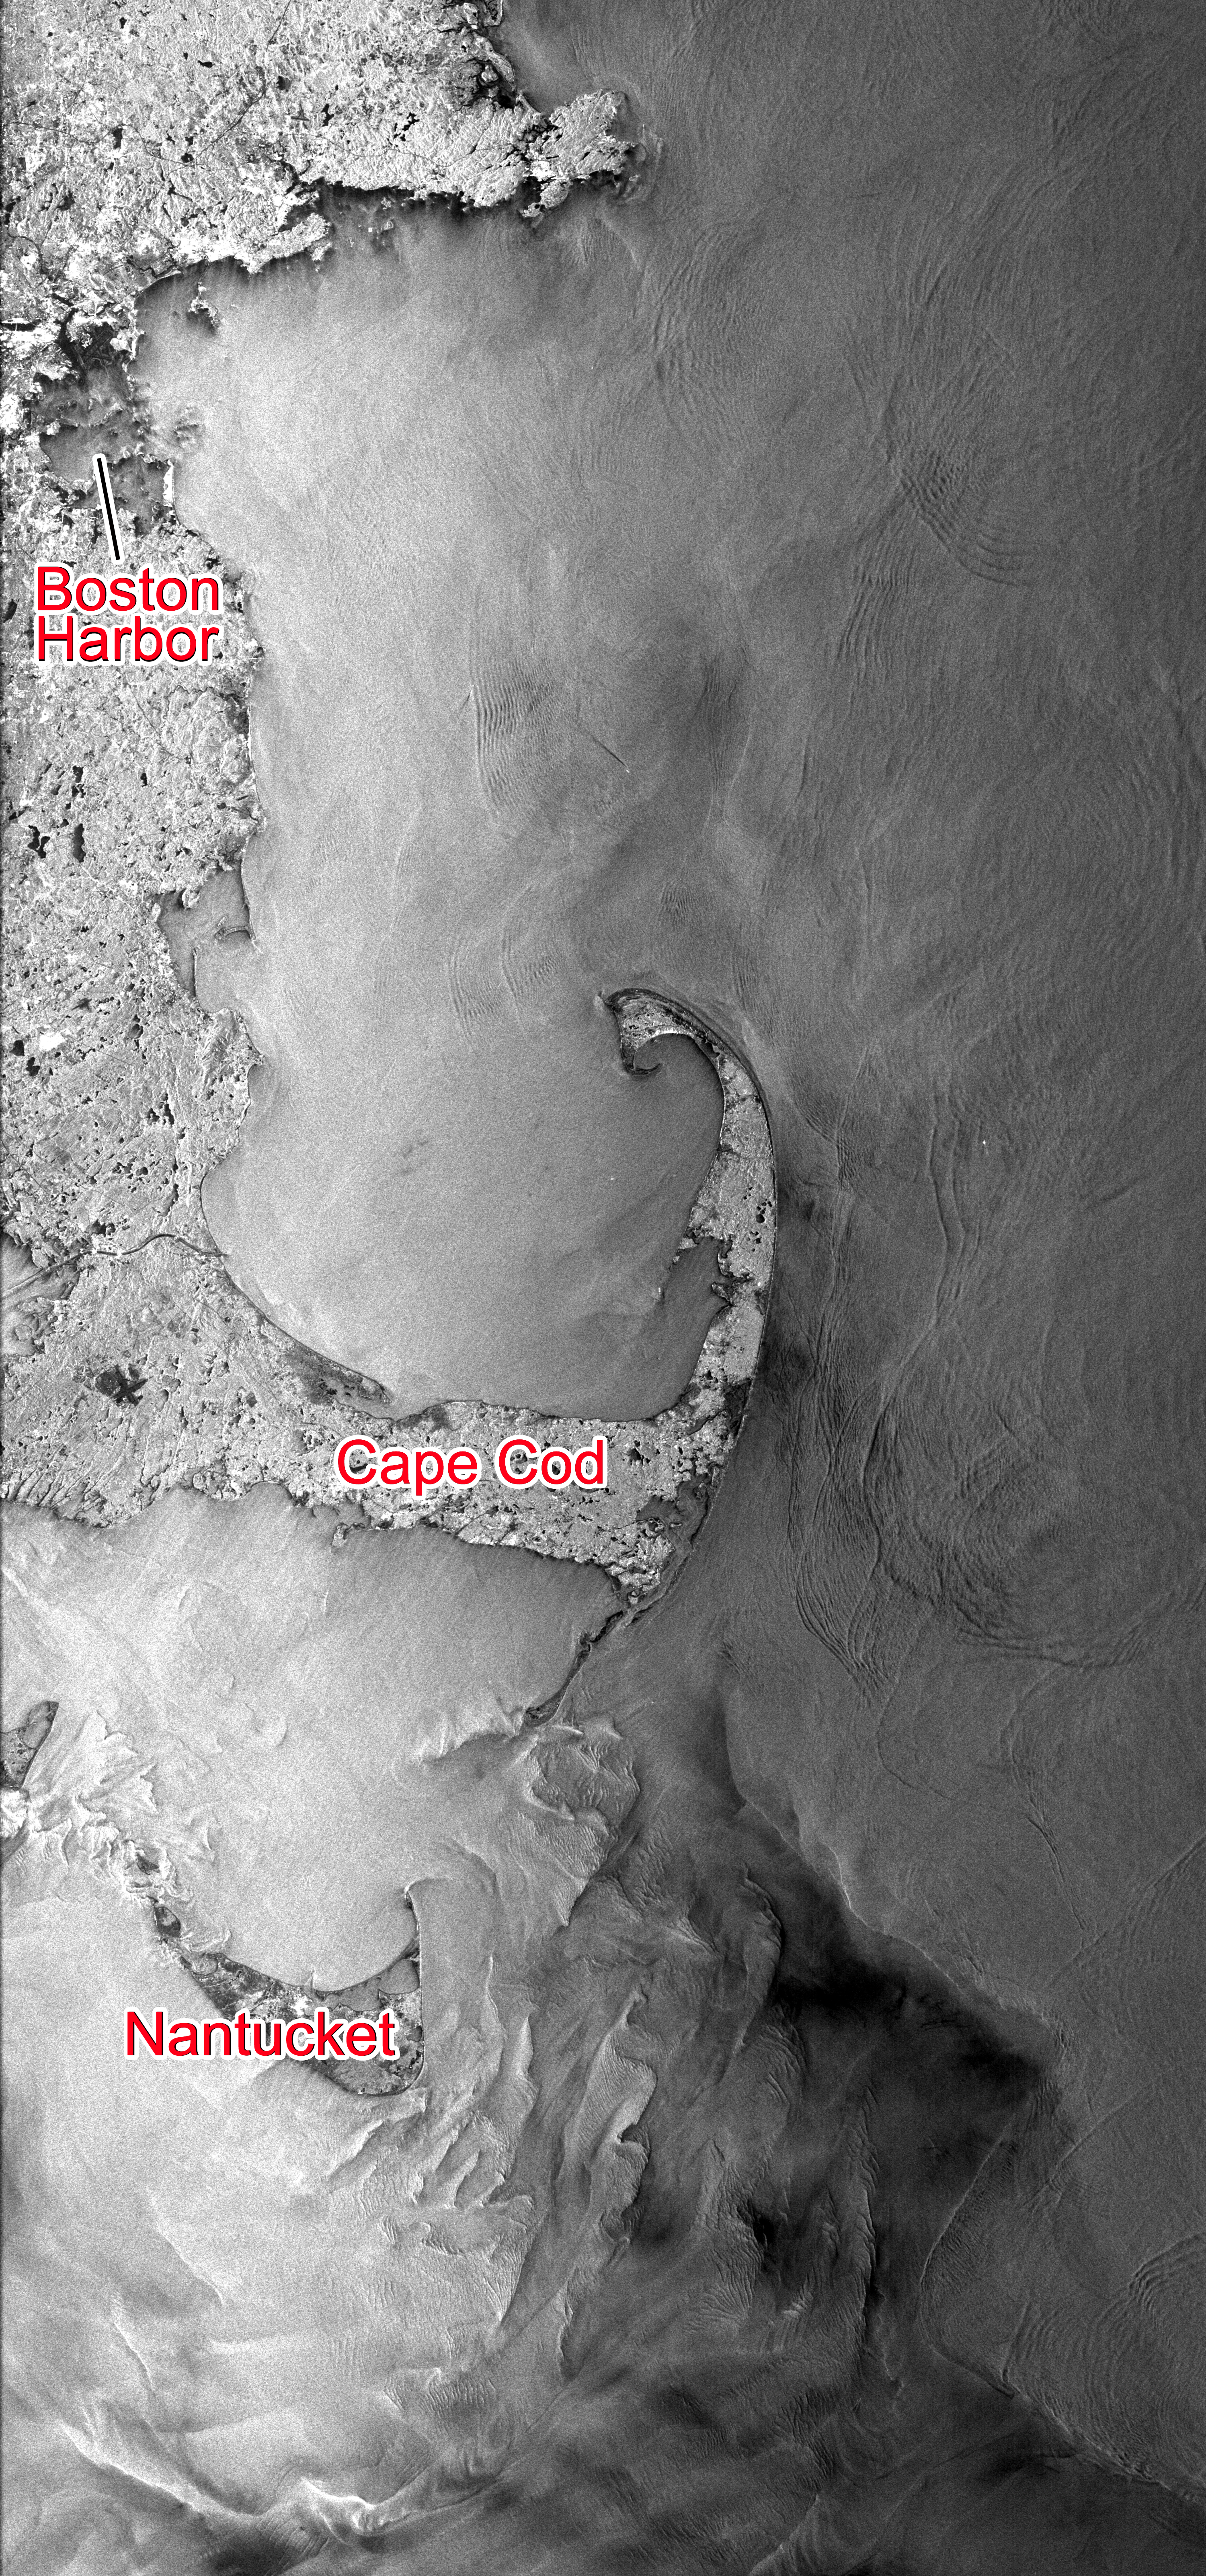

NASA’s Seasat Satellite Shows Massachusetts Coast

This Seasat synthetic aperture radar image from Aug. 27, 1978, shows the Massachusetts coast from Nantucket Island in the south past Cape Cod and Boston to Cape Ann in the north. The dark patch east and south of Nantucket is caused by the Nantucket Shoals, where a shallow ocean bottom creates surface waves and currents that appear as variations in brightness on the image. More subtle darker and lighter stripes to the east and north of Cape Cod are caused by internal waves, which are formed within the ocean by tides, rather than on the ocean surface by winds.

Seasat, which was managed by NASA’s Jet Propulsion Laboratory in Pasadena, Calif., was the first satellite mission designed specifically to observe the ocean. Launched in 1978, it suffered a mission-ending power failure after 105 days of operation. But in that short time, Seasat collected more information about the ocean than had been acquired in the previous hundred years of shipboard research. The complete catalog of Seasat images has been processed digitally and is freely available from the Alaska Satellite Facility.

Credit: NASA/JPL-Caltech/Alaska Satellite Facility